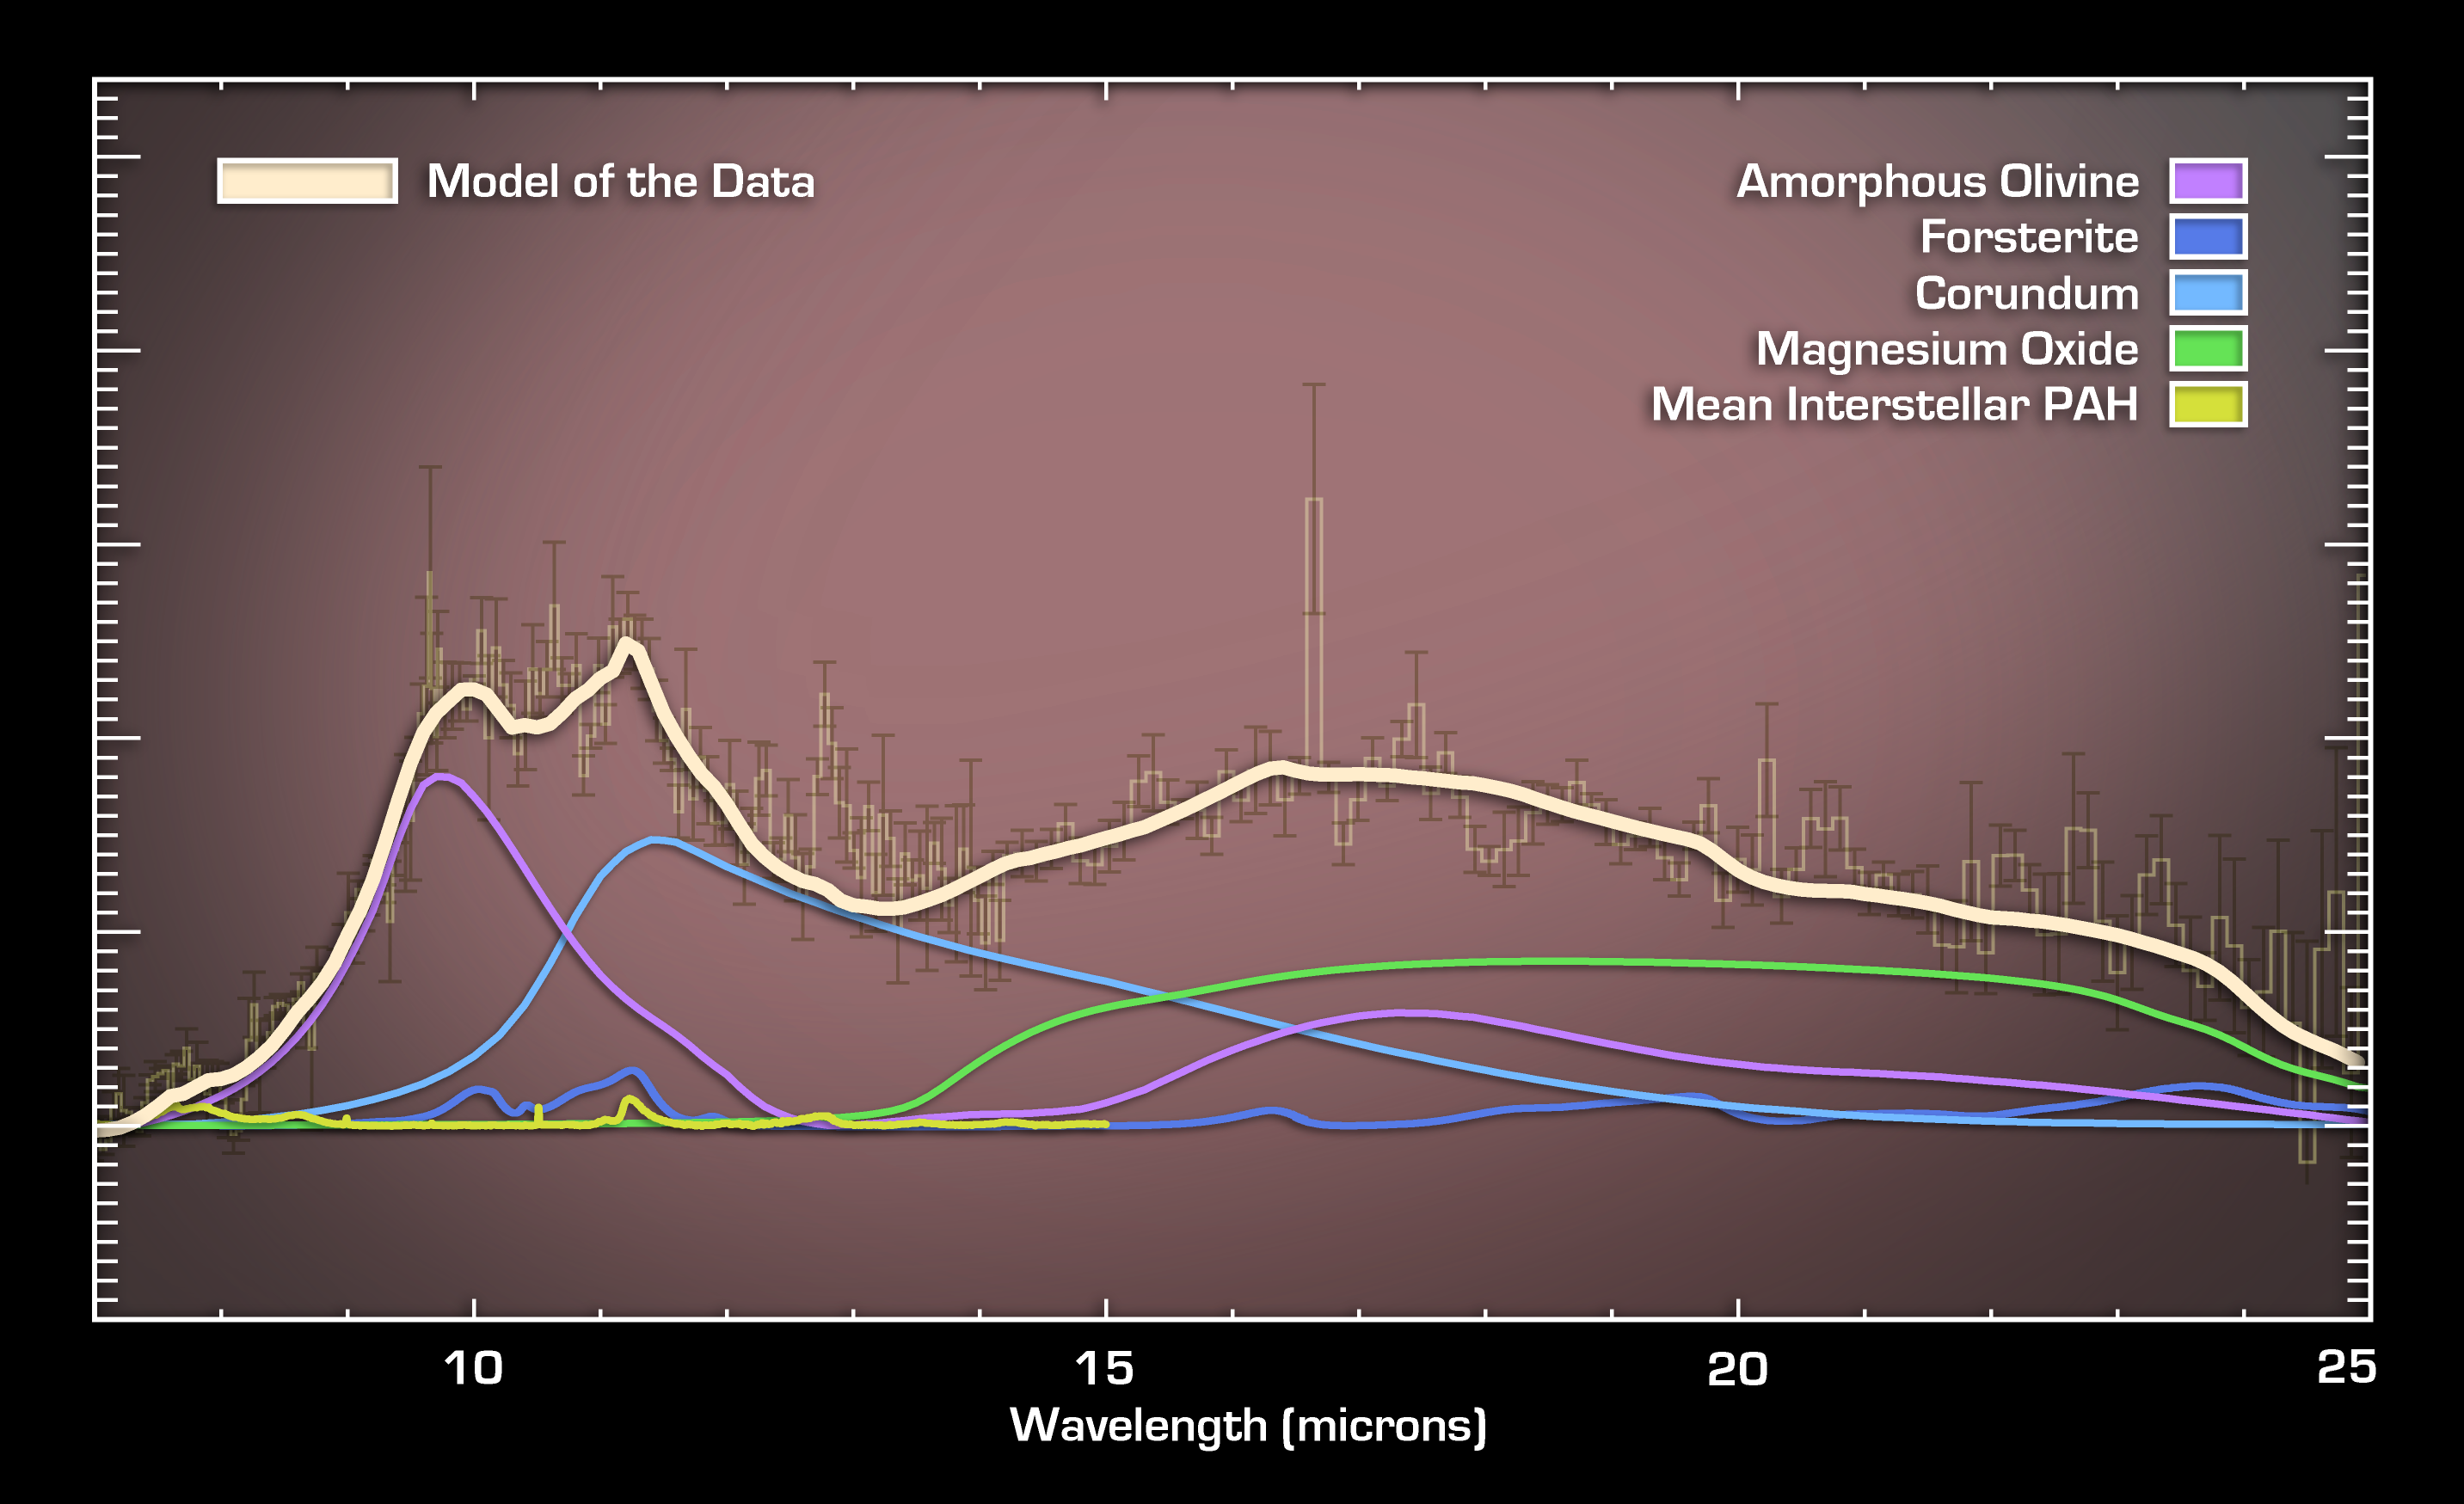

A Wealth of Dust Grains in Quasar Winds

This plot of data captured by NASA’s Spitzer Space Telescope reveals dust entrained in the winds rushing away from a quasar, or growing black hole. The quasar, called PG2112+059, is located deep inside a galaxy 8 billion light-years away. Astronomers believe the dust might have been forged in the winds, which would help explain where dust in the very early universe came from.

The data were captured by Spitzer’s infrared spectrograph, an instrument that splits apart light from the quasar into a spectrum that reveals telltale signs of different minerals. Each type of mineral, or dust grain, has a unique signature, as can be seen in the graph, or spectrum, above.

The strongest features are from the mineral amorphous olivine, or glass (purple); the mineral forsterite found in sand (blue); and the mineral corundum found in rubies (light blue). The detection of forsterite and corundum is highly unusual in galaxies without quasars. Therefore, their presence is a key clue that these grains might have been created in the quasar winds and not by dying stars as they are in our Milky Way galaxy. Forsterite is destroyed quickly in normal galaxies by radiation, so it must be continually produced to be detected by Spitzer.

Corundum is hard, and provides a seed that softer, more common minerals usually cover up. As a result, corundum is usually not seen in spectra of galaxies. Since Spitzer did detect the mineral, it is probably forming in a clumpy environment, which is expected in quasar winds. All together, the signatures of the unusual minerals in this spectrum point towards dust grains forming in the winds blowing away from quasars.

Credit: NASA/JPL-Caltech/University of Manchester